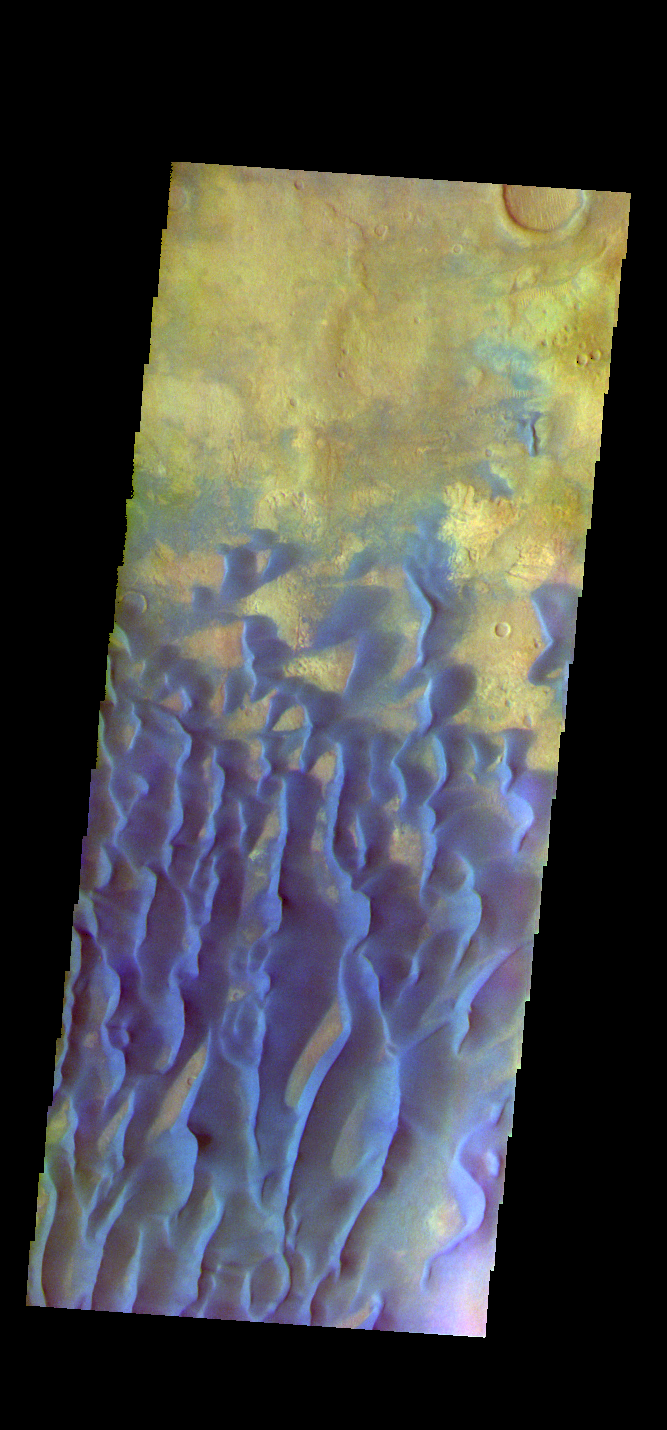

Kaiser Crater Dunes – False Color

The THEMIS VIS camera contains 5 filters. The data from different filters can be combined in multiple ways to create a false color image. These false color images may reveal subtle variations of the surface not easily identified in a single band image. This false color image shows part of the floor of Kaiser Crater. Kaiser Crater is 207 km (129 miles) in diameter and is located in Noachis Terra west of Hellas Planitia. This sand dune field is one of several regions of sand dunes located in the southern part of the crater floor.

With enough wind and sand, sand dunes are formed. Dune morphology typically has a shallow slope on the side the wind is blowing from and a steep face on the other side. The lighter part of the dunes in this image are the steep slopes. Wind blows sand particles up the shallow slope and then the particles ‘fall’ off the crest of the dune down the steep side. With time, the constant wind will move the crest of the dune forward. Depending on the amount of available sand, dunes can grow to large heights and sizes. The dunes in this image are moving west – towards the left side of the image. Dark blue in this false color combination are typically basaltic sand.

Credit: NASA/JPL-Caltech/ASU